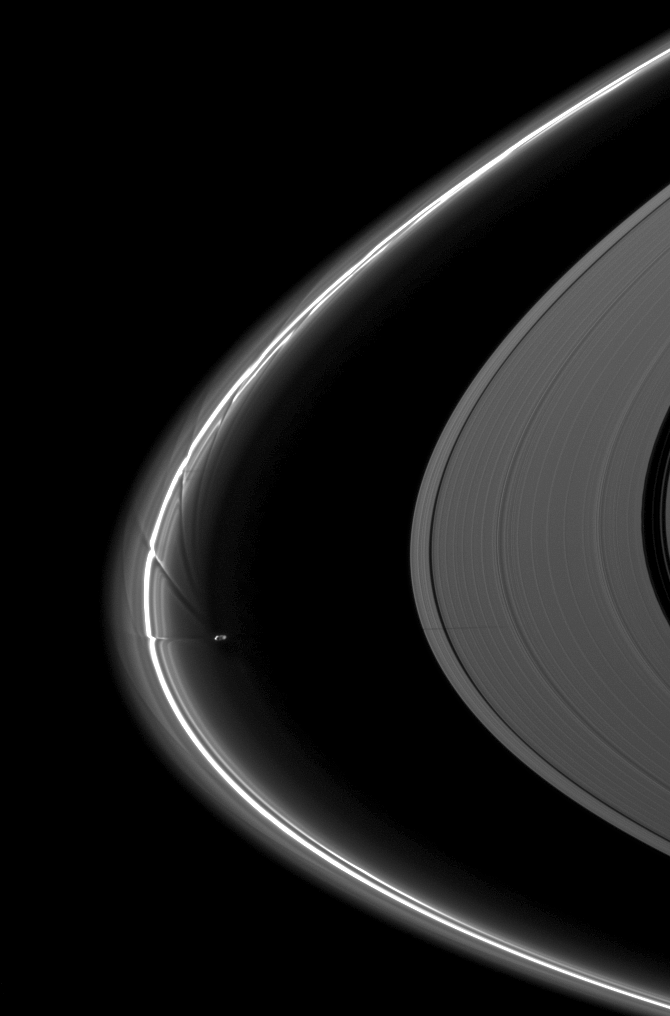

Streamer-channels and Shadow

Saturn’s moon Prometheus, orbiting near the streamer-channels it has created in the thin F ring, casts a shadow on the A ring in this image taken a little more than a week after the planet’s August 2009 equinox.

Potato-shaped Prometheus (86 kilometers, or 53 miles across) periodically creates streamer-channels in the F ring, and the moon’s handiwork can be seen on the left of the image. To learn more and to watch a movie of this process, see PIA08397.

The novel illumination geometry that accompanies equinox lowers the sun’s angle to the ringplane, significantly darkens the rings, and causes out-of-plane structures to look anomalously bright and cast shadows across the rings. These scenes are possible only during the few months before and after Saturn’s equinox, which occurs only once in about 15 Earth years. Before and after equinox, Cassini’s cameras have spotted not only the predictable shadows of some of Saturn’s moons (see PIA11657), but also the shadows of newly revealed vertical structures in the rings themselves (see PIA11665).

This view looks toward the northern, sunlit side of the rings from about 8 degrees above the ringplane.

The image was taken in visible light with the Cassini spacecraft narrow-angle camera on Aug. 21, 2009. The view was acquired at a distance of approximately 2.2 million kilometers (1.4 million miles) from Saturn. Image scale is 13 kilometers (8 miles) per pixel.

The Cassini-Huygens mission is a cooperative project of NASA, the European Space Agency and the Italian Space Agency. The Jet Propulsion Laboratory, a division of the California Institute of Technology in Pasadena, manages the mission for NASA’s Science Mission Directorate, Washington, D.C. The Cassini orbiter and its two onboard cameras were designed, developed and assembled at JPL. The imaging operations center is based at the Space Science Institute in Boulder, Colo.

Credit: NASA/JPL/Space Science Institute